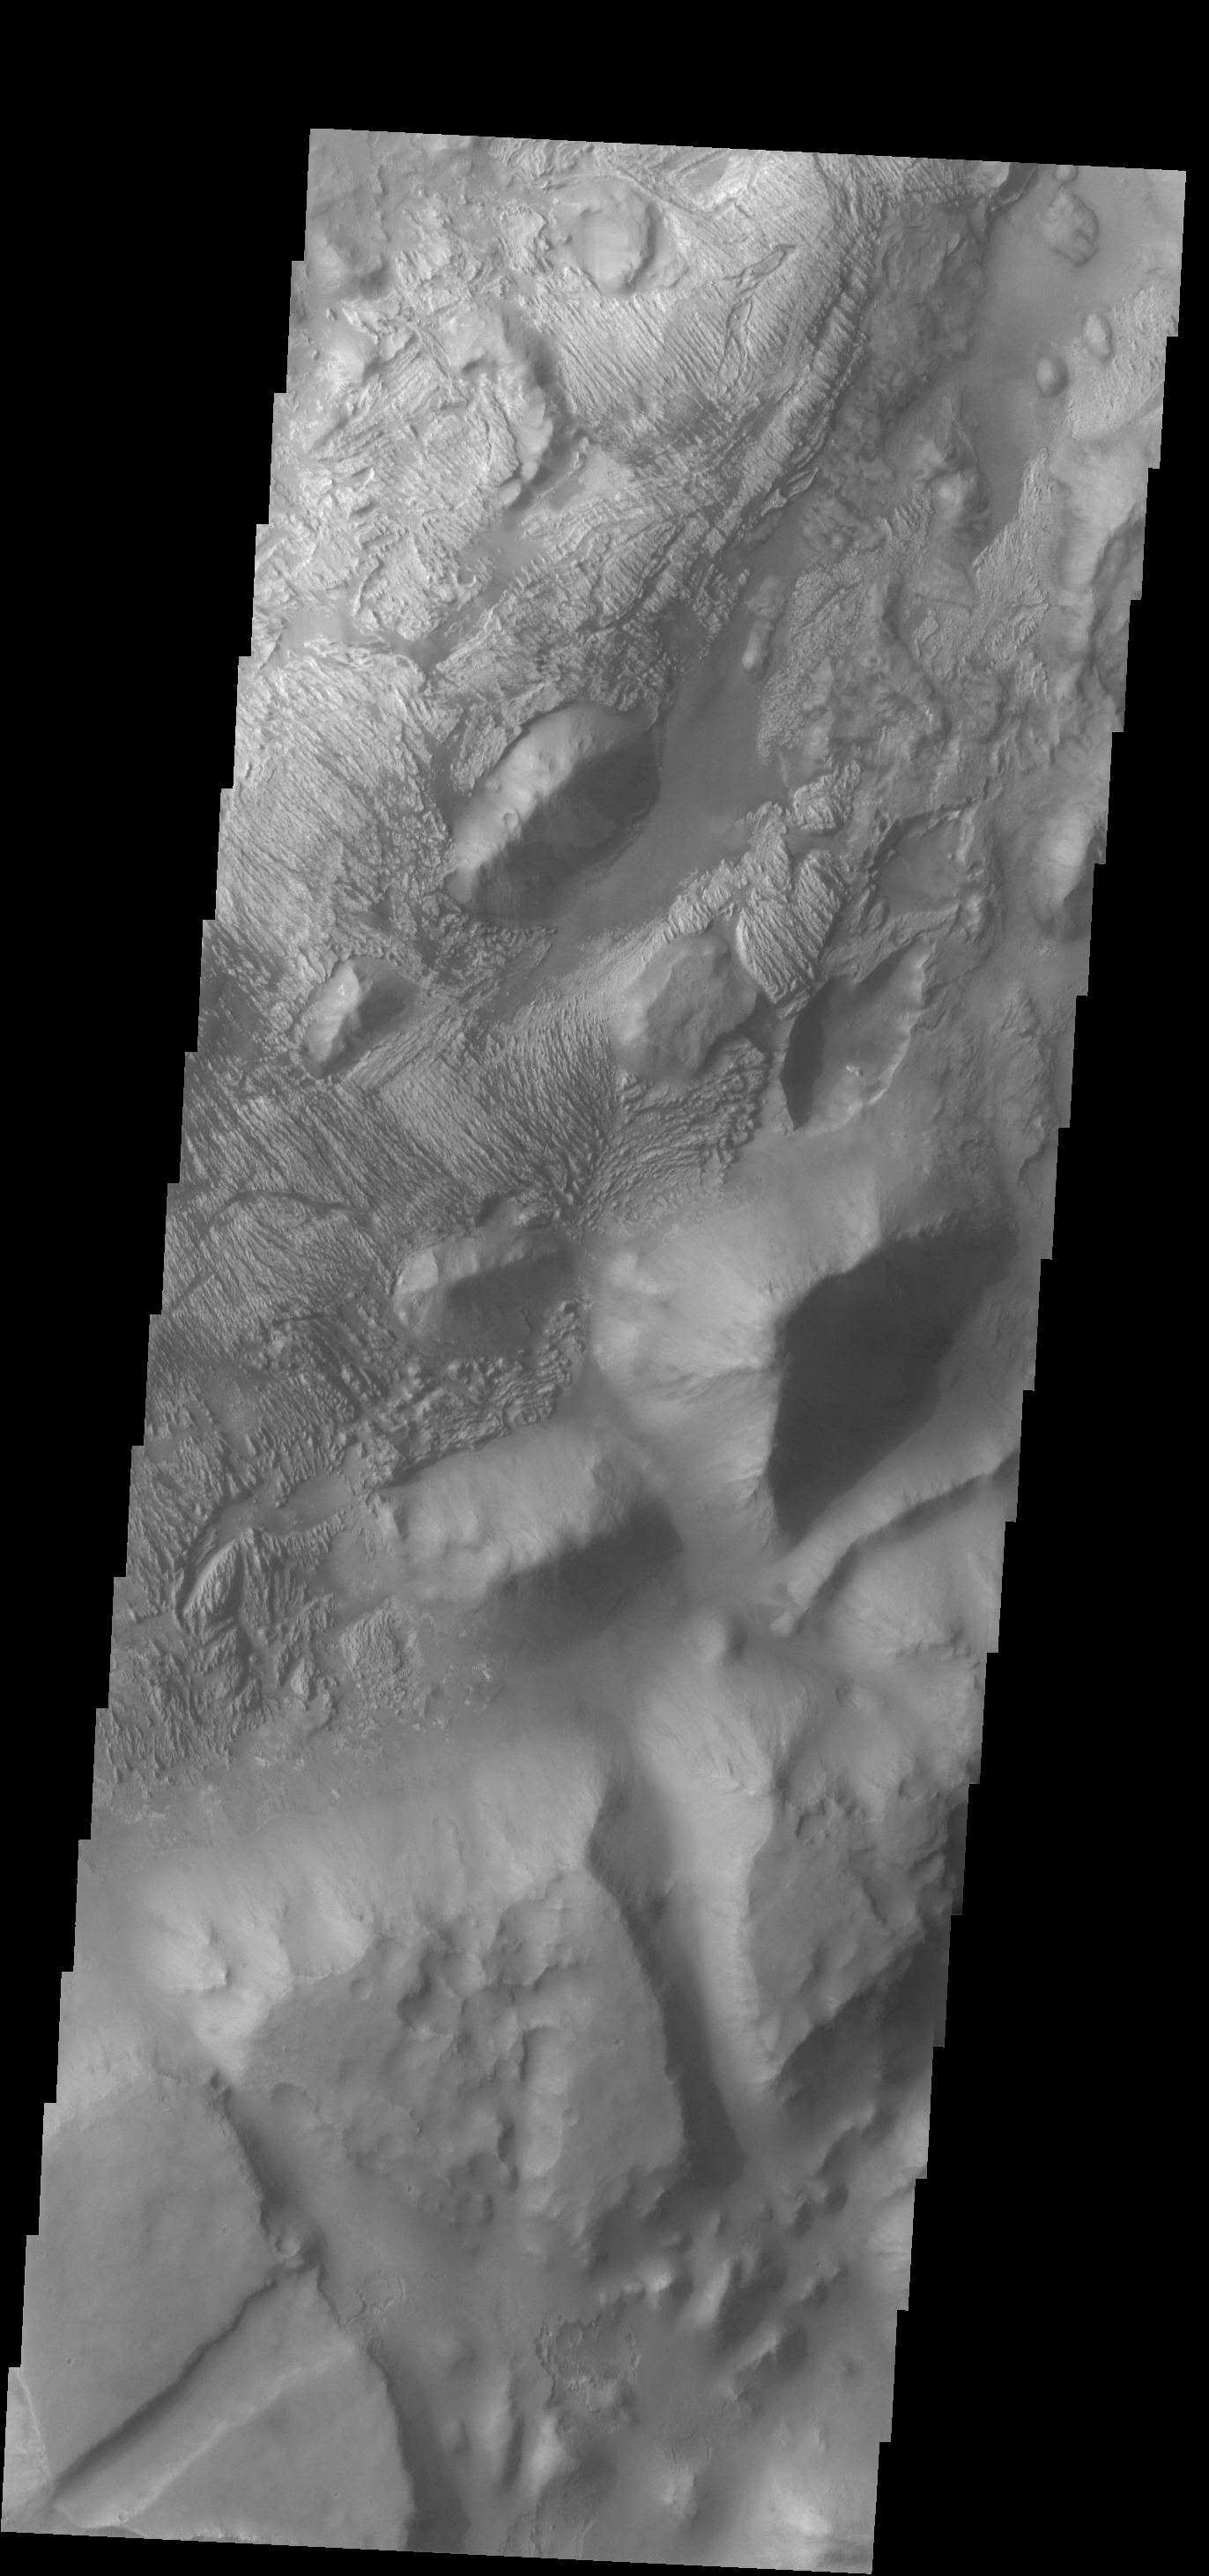

Iani Chaos

Several different surface textures are present on the lower elevations of Iani Chaos.

Credit: NASA/JPL-Caltech/ASU